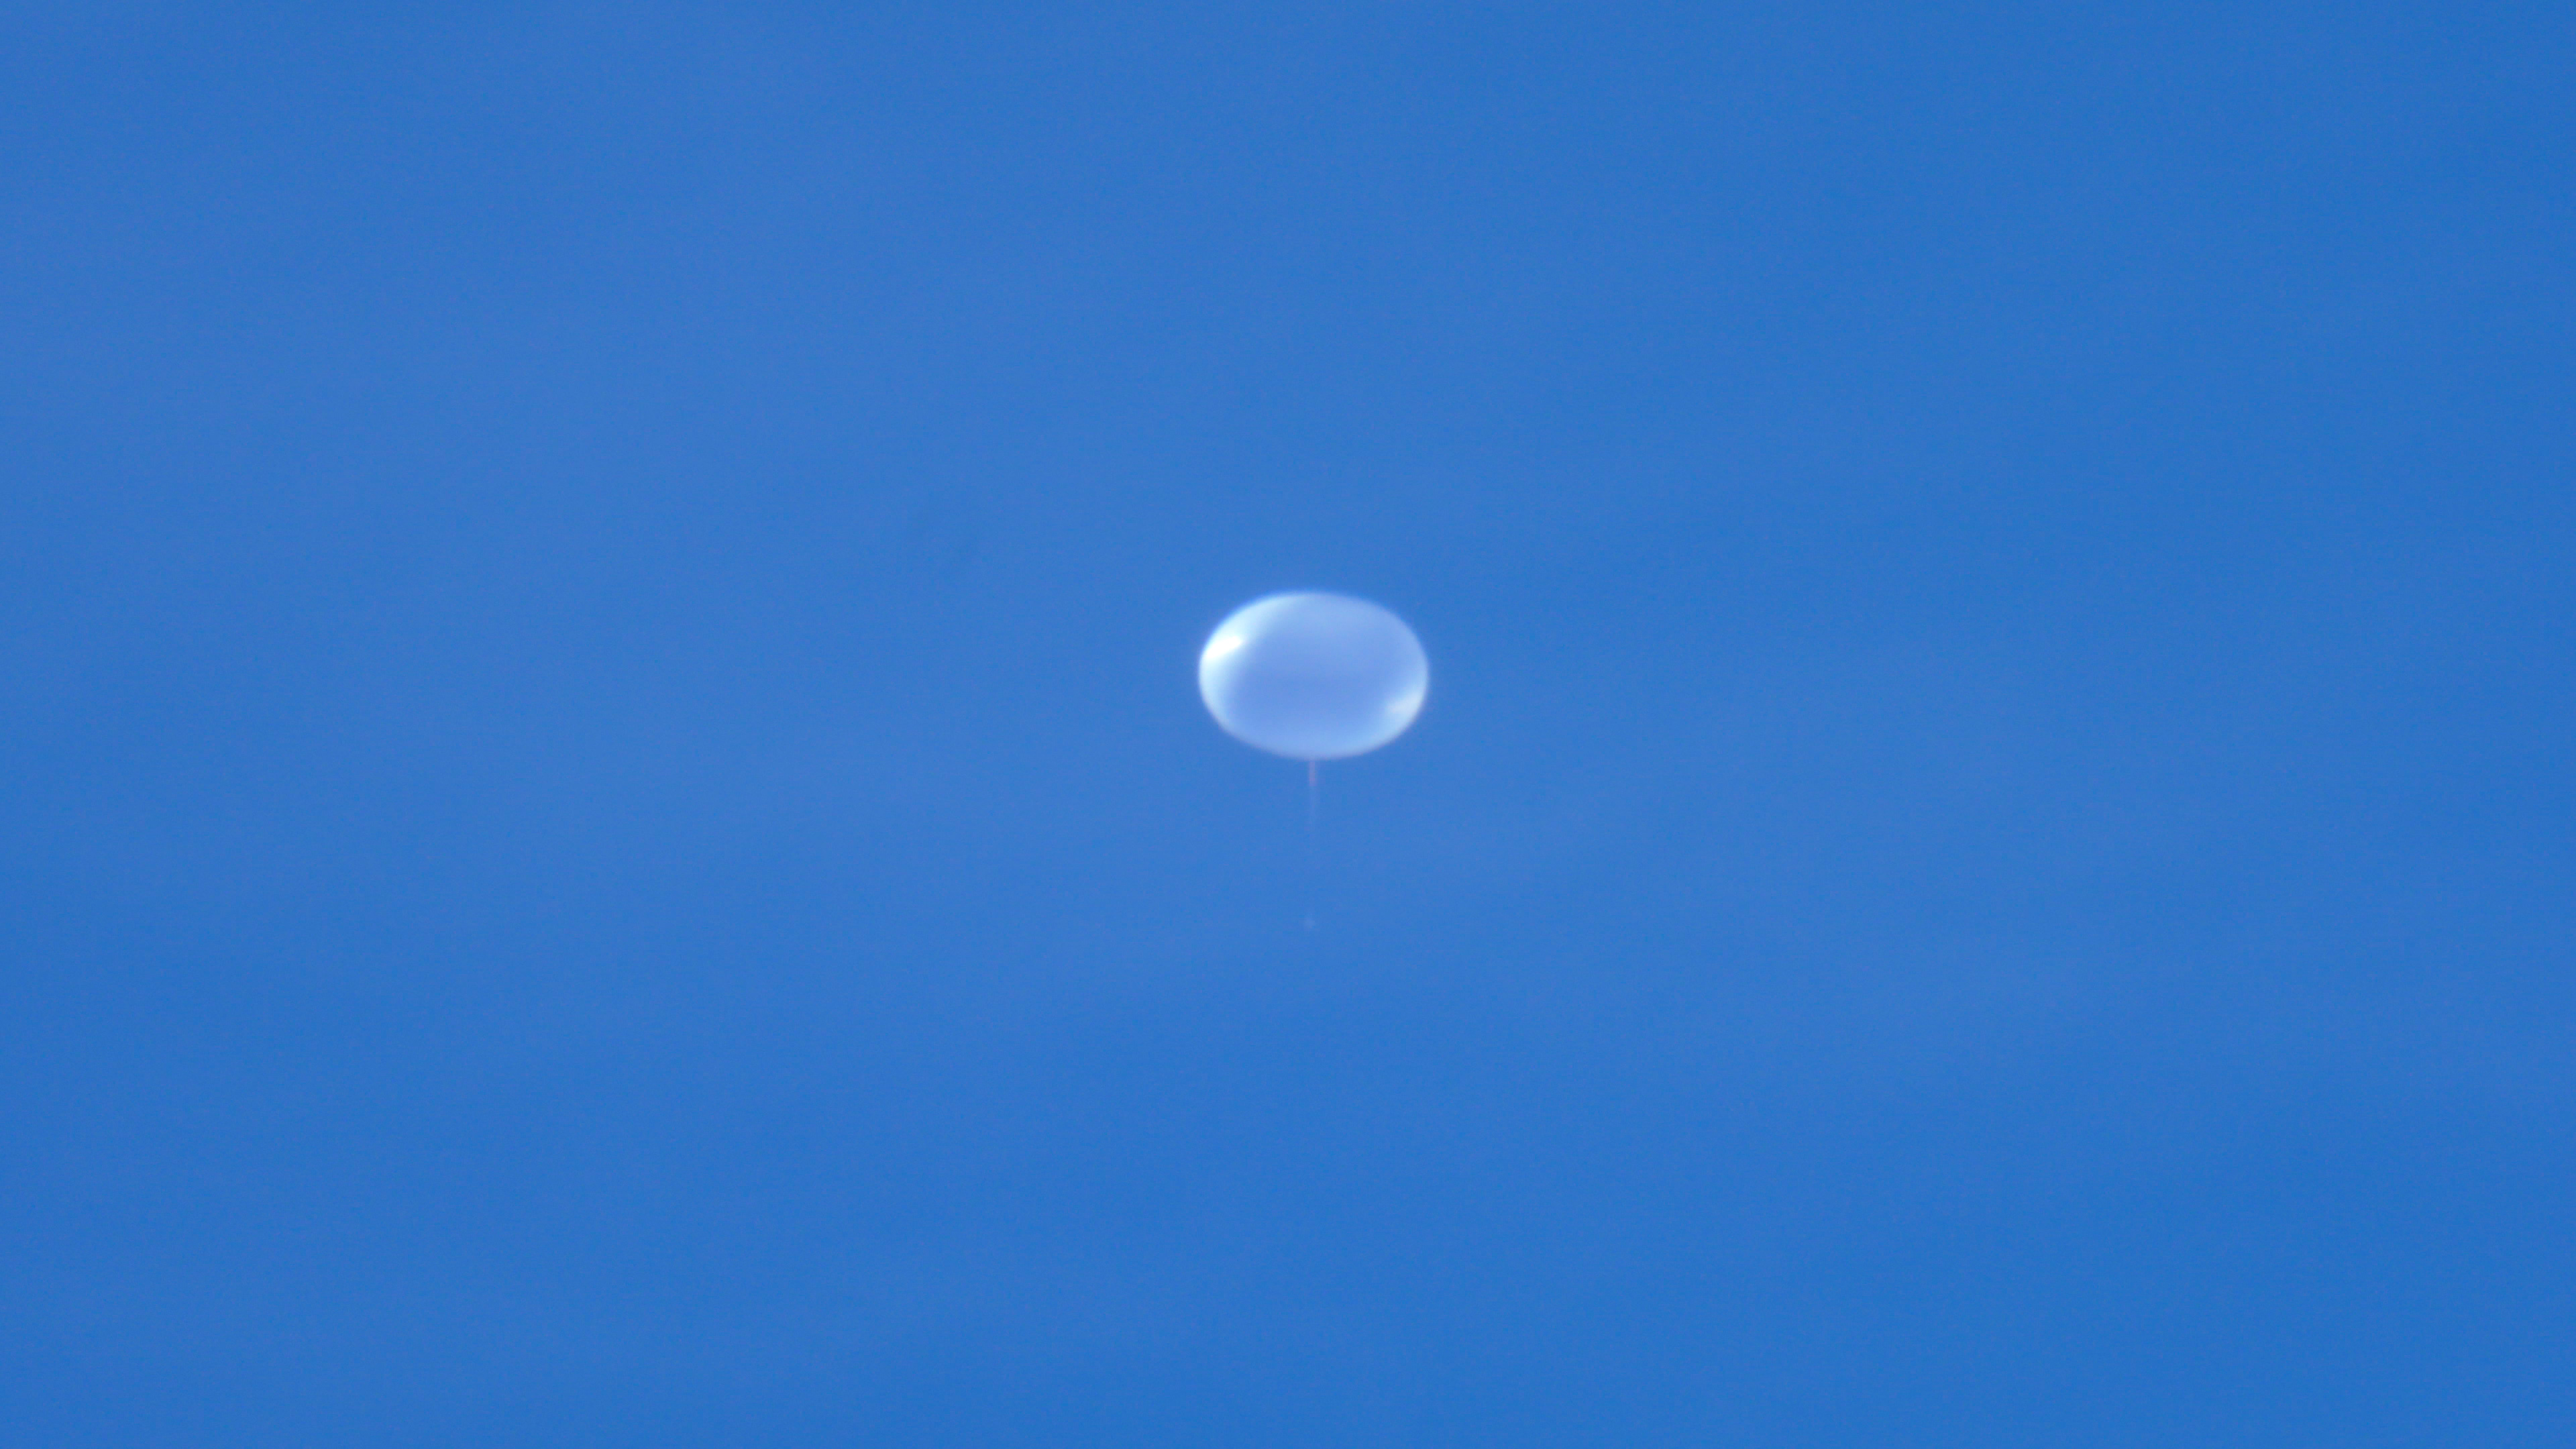

NASA Super Pressure Balloon Begins Globetrotting Journey

NASA successfully launched a super pressure balloon from Wanaka Airport, New Zealand, on Tuesday, May 17, on a potentially record-breaking, around-the-world test flight! The purpose of the flight is to test and validate the super pressure balloon technology with the goal of long-duration flight (100+ days) at mid-latitudes. In addition, the gondola is carrying the Compton Spectrometer and Imager (COSI) gamma-ray telescope as a mission of opportunity. Two hours and 8 minutes after lift-off, the 532,000-cubic-meter (18.8-million-cubic-foot) balloon reached its operational float altitude of 33.5 kilometers (110,000 feet) flying a trajectory taking it initially westward through southern Australia before entering into the eastward flowing winter stratospheric cyclone. NASA estimates the balloon will circumnavigate the globe about the southern hemisphere’s mid-latitudes once every one to three weeks, depending on wind speeds in the stratosphere.

Credit: NASA/Bill Rodman